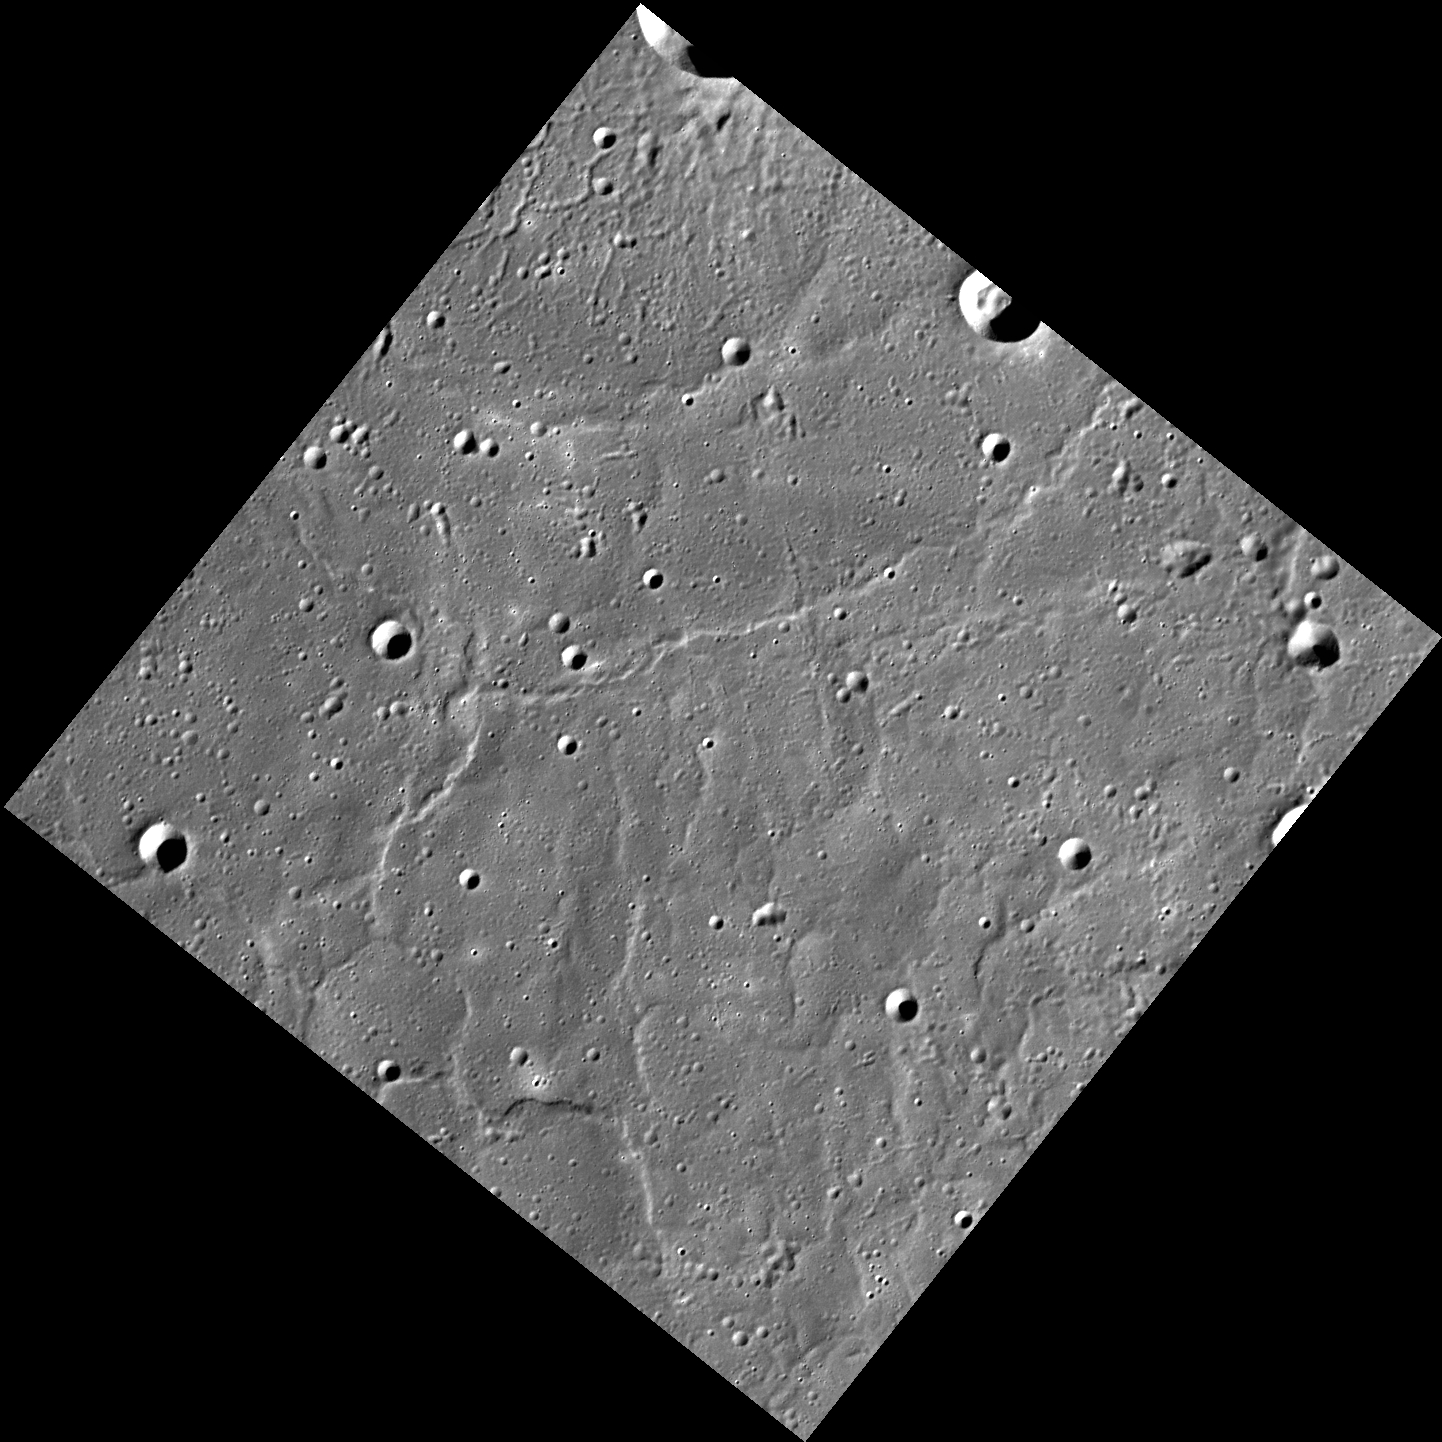

Floodland

This image shows territory within Mercury’s northern volcanic plains, a vast region that was flooded by eruptions of large quantities of highly fluid lava. The plains are relatively smooth, with some ghost craters and wrinkle ridges visible. The southern rim of the crater Egonu is at the very top corner of the image, and the southern and western portion of Monk crater is in the middle of the right top edge.

This image was acquired as part of MDIS’s high-resolution surface morphology base map. The surface morphology base map covers more than 99% of Mercury’s surface with an average resolution of 200 meters/pixel. Images acquired for the surface morphology base map typically are obtained at off-vertical Sun angles (i.e., high incidence angles) and have visible shadows so as to reveal clearly the topographic form of geologic features.

Date acquired: July 20, 2011
Image Mission Elapsed Time (MET): 219648850
Image ID: 528062
Instrument: Wide Angle Camera (WAC) of the Mercury Dual Imaging System (MDIS)
WAC filter: 7 (748 nanometers)
Center Latitude: 64.68°
Center Longitude: 61.54° E
Resolution: 143 meters/pixel
Scale: The edges of the scene are about 260 km (162 mi.) long
Incidence Angle: 73.4°
Emission Angle: 0.2°
Phase Angle: 73.5°
North is up in this image.

The MESSENGER spacecraft is the first ever to orbit the planet Mercury, and the spacecraft’s seven scientific instruments and radio science investigation are unraveling the history and evolution of the Solar System’s innermost planet. MESSENGER acquired over 150,000 images and extensive other data sets. MESSENGER is capable of continuing orbital operations until early 2015.

For information regarding the use of images, see the MESSENGER image use policy.

Credit: NASA/Johns Hopkins University Applied Physics Laboratory/Carnegie Institution of Washington